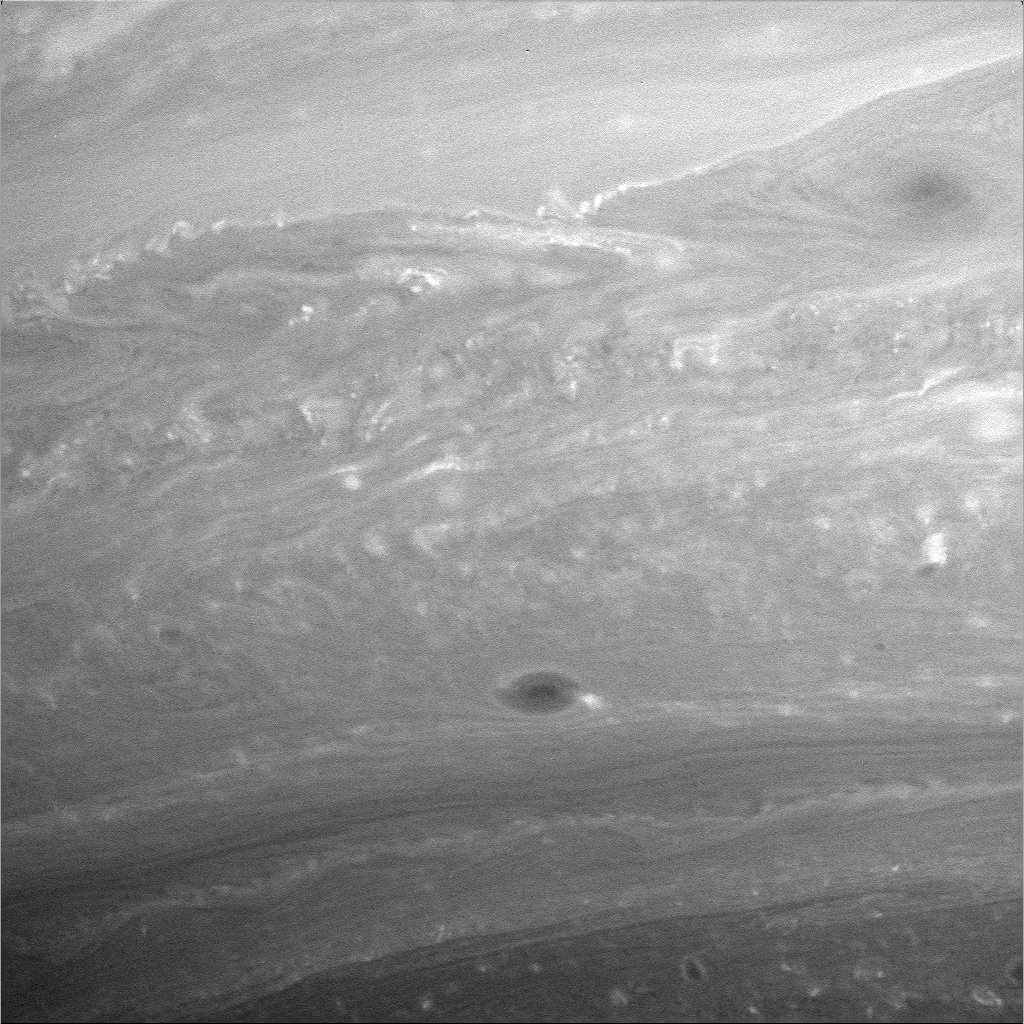

Saturnian Meteorology

There is much to examine in detailed close-ups like this one of Saturn’s atmosphere. Scientists are particularly interested in the bright, and in some places turbulent-looking, thin boundary between the large-scale features in the upper half of the image. The characteristic features of this thin boundary might be suggestive of a place where convection is occurring. Convection in Saturn’s atmosphere occurs when sufficiently warm air at deeper levels rises to levels where it becomes less dense than the surrounding air.

Coverage on Saturn extends here from 18 degrees south to 50 degrees south latitude. Contrast in the image was enhanced to aid the visibility of atmospheric features.

The image was taken with the Cassini spacecraft wide-angle camera on Aug. 19, 2005, at a distance of approximately 487,000 kilometers (302,000 miles) from Saturn using a filter sensitive to wavelengths of infrared light centered at 752 nanometers. The image scale is 25 kilometers (16 miles) per pixel.

Cassini pans across a landscape shaped by eons of impacts, revealing the dark-floored craters at high resolution. The trip to Hyperion ends as the movie pans away from the battered moon’s darkened limb. The Cassini-Huygens mission is a cooperative project of NASA, the European Space Agency and the Italian Space Agency. The Jet Propulsion Laboratory, a division of the California Institute of Technology in Pasadena, manages the mission for NASA’s Science Mission Directorate, Washington, D.C. The Cassini orbiter and its two onboard cameras were designed, developed and assembled at JPL. The imaging operations center is based at the Space Science Institute in Boulder, Colo.

Credit: NASA/JPL/Space Science Institute